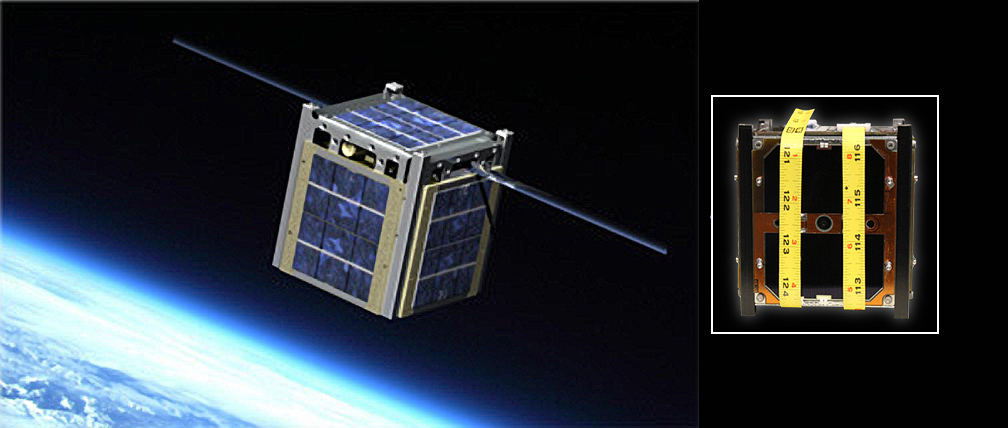

CubeSat Artist Rendering and NASA’s M-Cubed/COVE

The image on the left is an artist rendering of Montana State University’s Explorer 1 CubeSat. The image on the right is a CubeSat created by the University of Michigan designated the Michigan Mulitpurpose Mini-satellite, or M-Cubed. M-Cubed’s mission is to obtain mid-resolution color imagery of Earth’s surface and to carry the JPL/Caltech-developed CubeSat On-board processing Validation Experiment (COVE). COVE will prove an image processing algorithm designed for the Multiangle Spectro-Polarimetric Imager (MSPI) instrument utilizing the first in-space application of a new radiation-hardened FPGA processor. COVE will advance technology required for real-time, high-data-rate instrument processing relevant to future Earth science.

Credit: NASA/JPL-Caltech/Montana State University